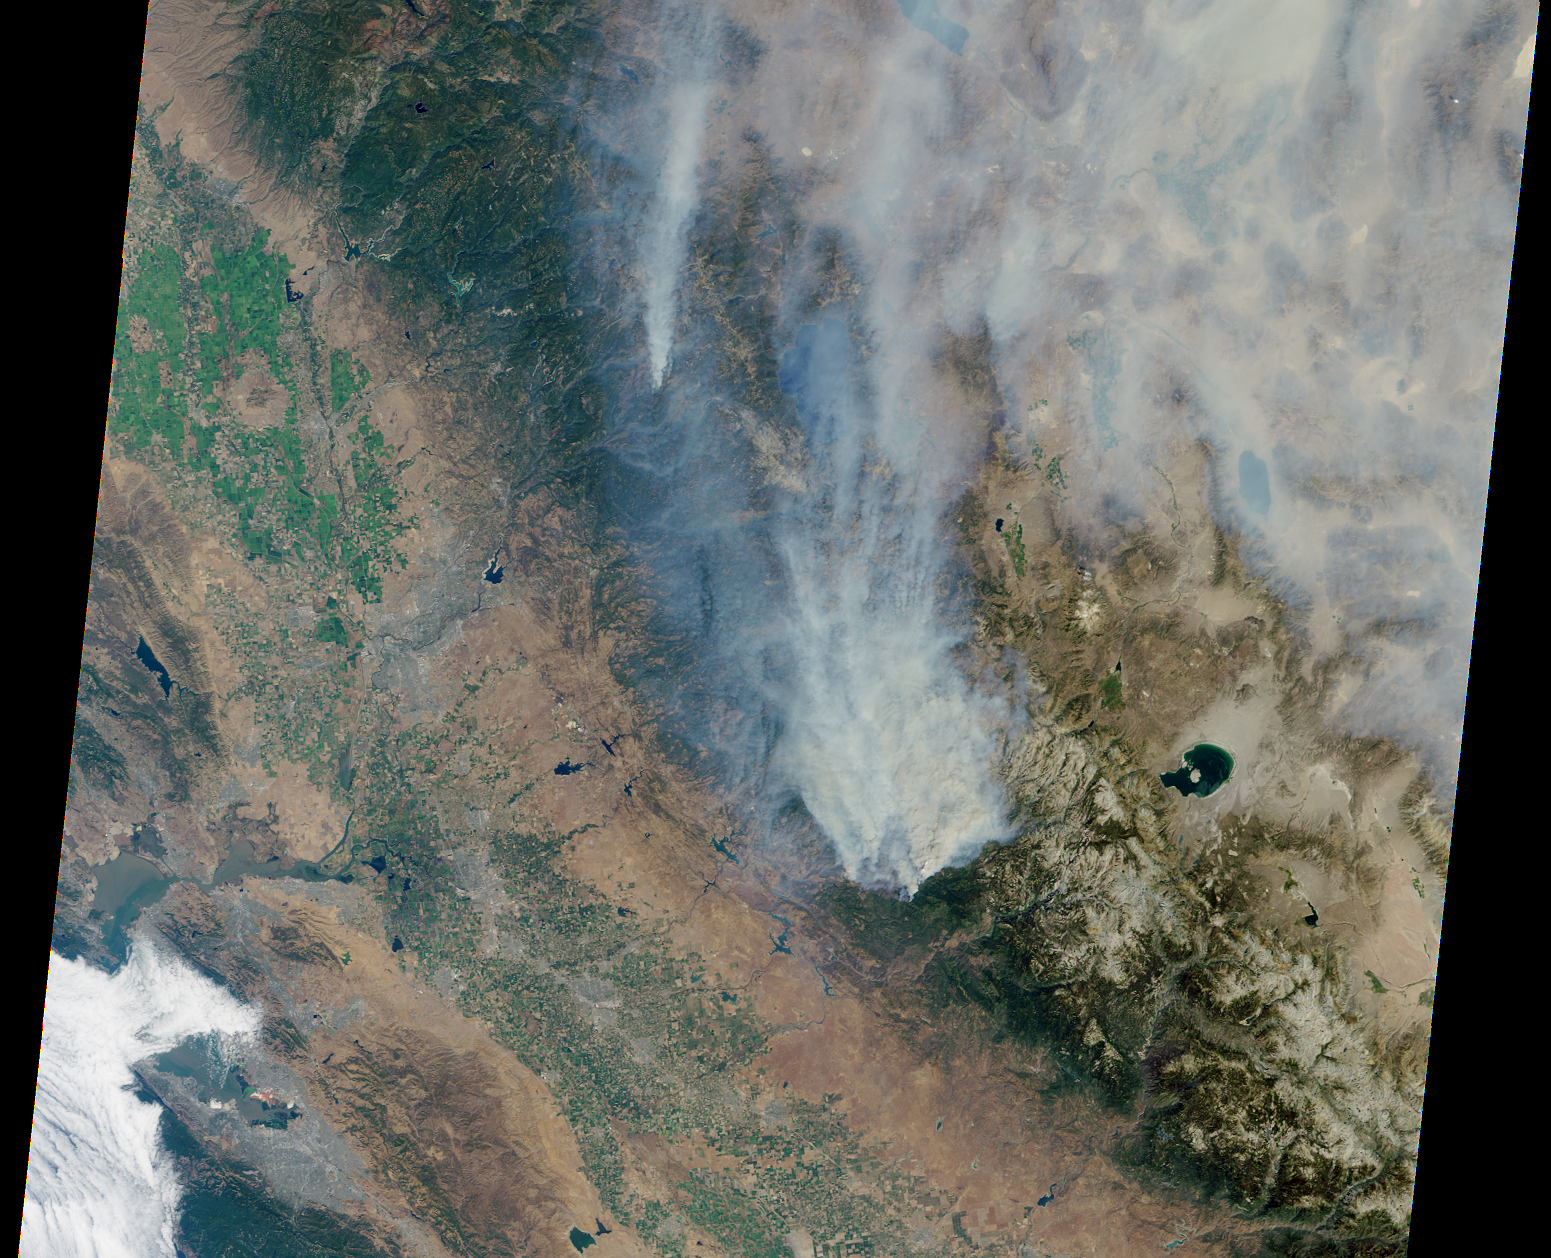

NASA’s Terra Spacecraft Eyes Smoke Plumes from Massive Rim Fire Near Yosemite

This visible image of California’s Rim Fire was acquired Aug. 23, 2013 by the Multi-angle Imaging SpectroRadiometer (MISR) instrument on NASA’s Terra spacecraft, showing extensive, brownish smoke. The imaged area measures 236 by 215 miles (380 by 346 kilometers).

MISR was built and is managed by NASA’s Jet Propulsion Laboratory, Pasadena, Calif., for NASA’s Science Mission Directorate, Washington, D.C. The Terra satellite is managed by NASA’s Goddard Space Flight Center, Greenbelt, Md. The MISR data were obtained from the NASA Langley Research Center Atmospheric Science Data Center. JPL is a division of the California Institute of Technology.

Credit: NASA/GSFC/LaRC/JPL, MISR Team